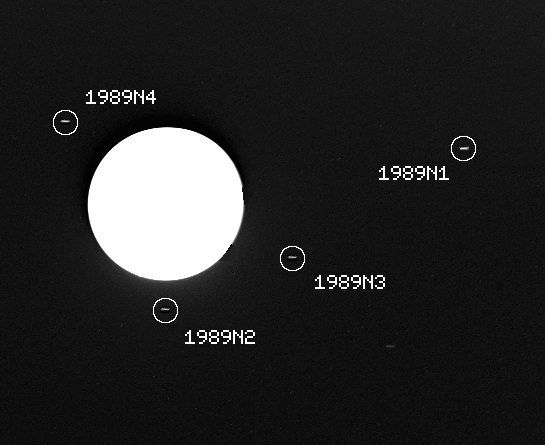

Neptune – Three New Satellites

This image captured by the Voyager 2 spacecraft was used to confirm the discovery of three new satellites orbiting Neptune. The 46 second exposure was taken by Voyager 2’s narrow angle camera through a clear filter on July 30, 1989, when the spacecraft was about 37.3 million kilometers (23.6 million miles) from Neptune. The large globe of the planet itself is severely overexposed and appears pure white. The image has been computer processed to accentuate the new moons, which otherwise would appear little stronger than background noise. The satellite 1989 N1, at right in this frame, was discovered by Voyager 2 in early July 1989. The new satellites confirmed this week are 1989 N2, 1989 N3 and 1989 N4. Each of the moons appears as a small streak, an effect caused by movement of the spacecraft during the long exposure. The new moons occupy nearly circular and equatorial orbits ranging from about 27,300 to 48,300 kilometers (17,000 to 30,000 miles) from Neptune’s cloud tops, and are estimated to range in diameter from about 100 to 200 kilometers (about 60 to 125 miles). The Voyager Mission is conducted by the Jet Propulsion Laboratory for NASA’s Office of Space Science and Applications.

Credit: NASA/JPL